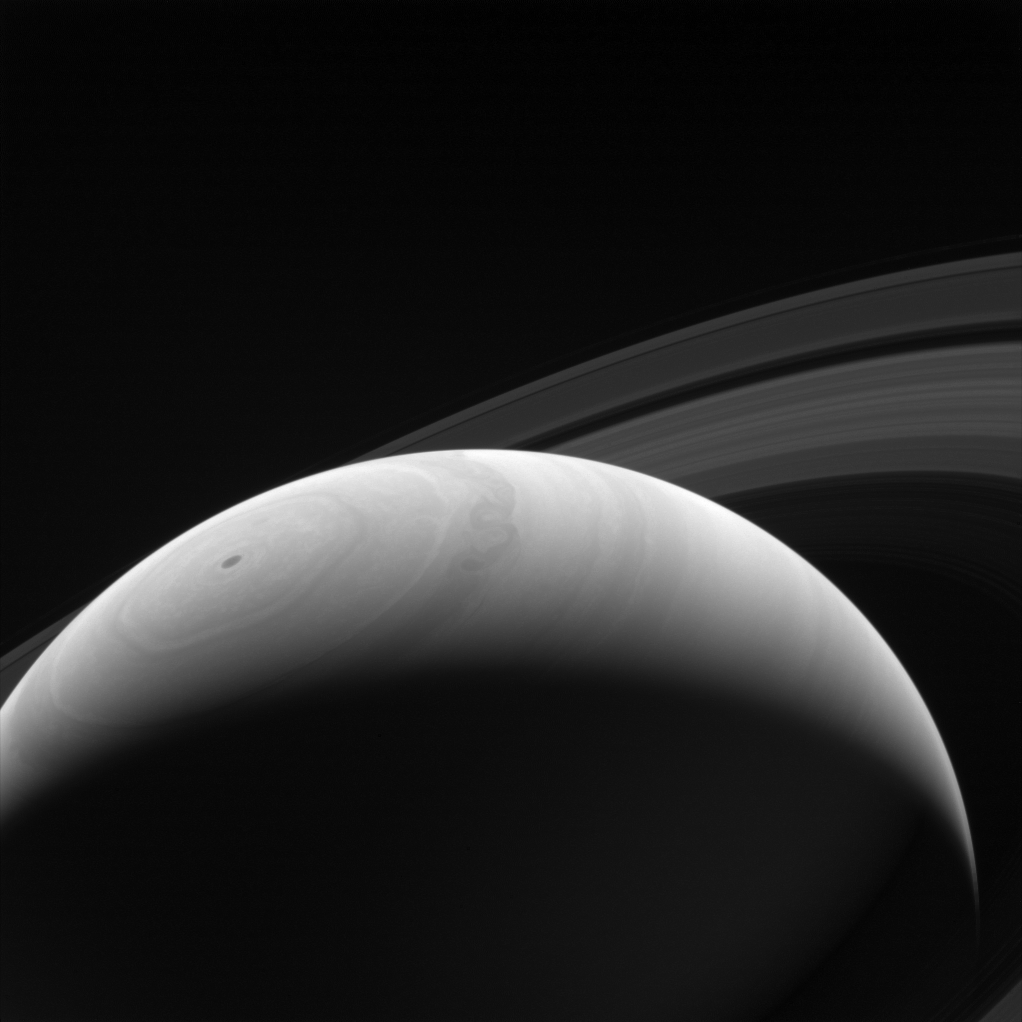

Sunrise on Saturn

A new day dawns on Saturn as the part of the planet seen here emerges once more into the Sun’s light.

With an estimated rotation period of 10 hours and 40 minutes, Saturn’s days and nights are much shorter than those on Earth.

This view looks toward the sunlit side of the rings from about 25 degrees above the ringplane. The image was taken with the Cassini spacecraft wide-angle camera on Aug. 23, 2014 using a spectral filter which preferentially admits wavelengths of near-infrared light centered at 939 nanometers.

The view was acquired at a distance of approximately 1.1 million miles (1.8 million kilometers) from Saturn and at a Sun-Saturn-spacecraft, or phase, angle of 127 degrees. Image scale is 67 miles (108 kilometers) per pixel.

The Cassini-Huygens mission is a cooperative project of NASA, the European Space Agency and the Italian Space Agency. NASA’s Jet Propulsion Laboratory, a division of the California Institute of Technology in Pasadena, manages the mission for NASA’s Science Mission Directorate, Washington. The Cassini orbiter and its two onboard cameras were designed, developed and assembled at JPL. The imaging operations center is based at the Space Science Institute in Boulder, Colo.

Credit: NASA/JPL-Caltech/Space Science Institute